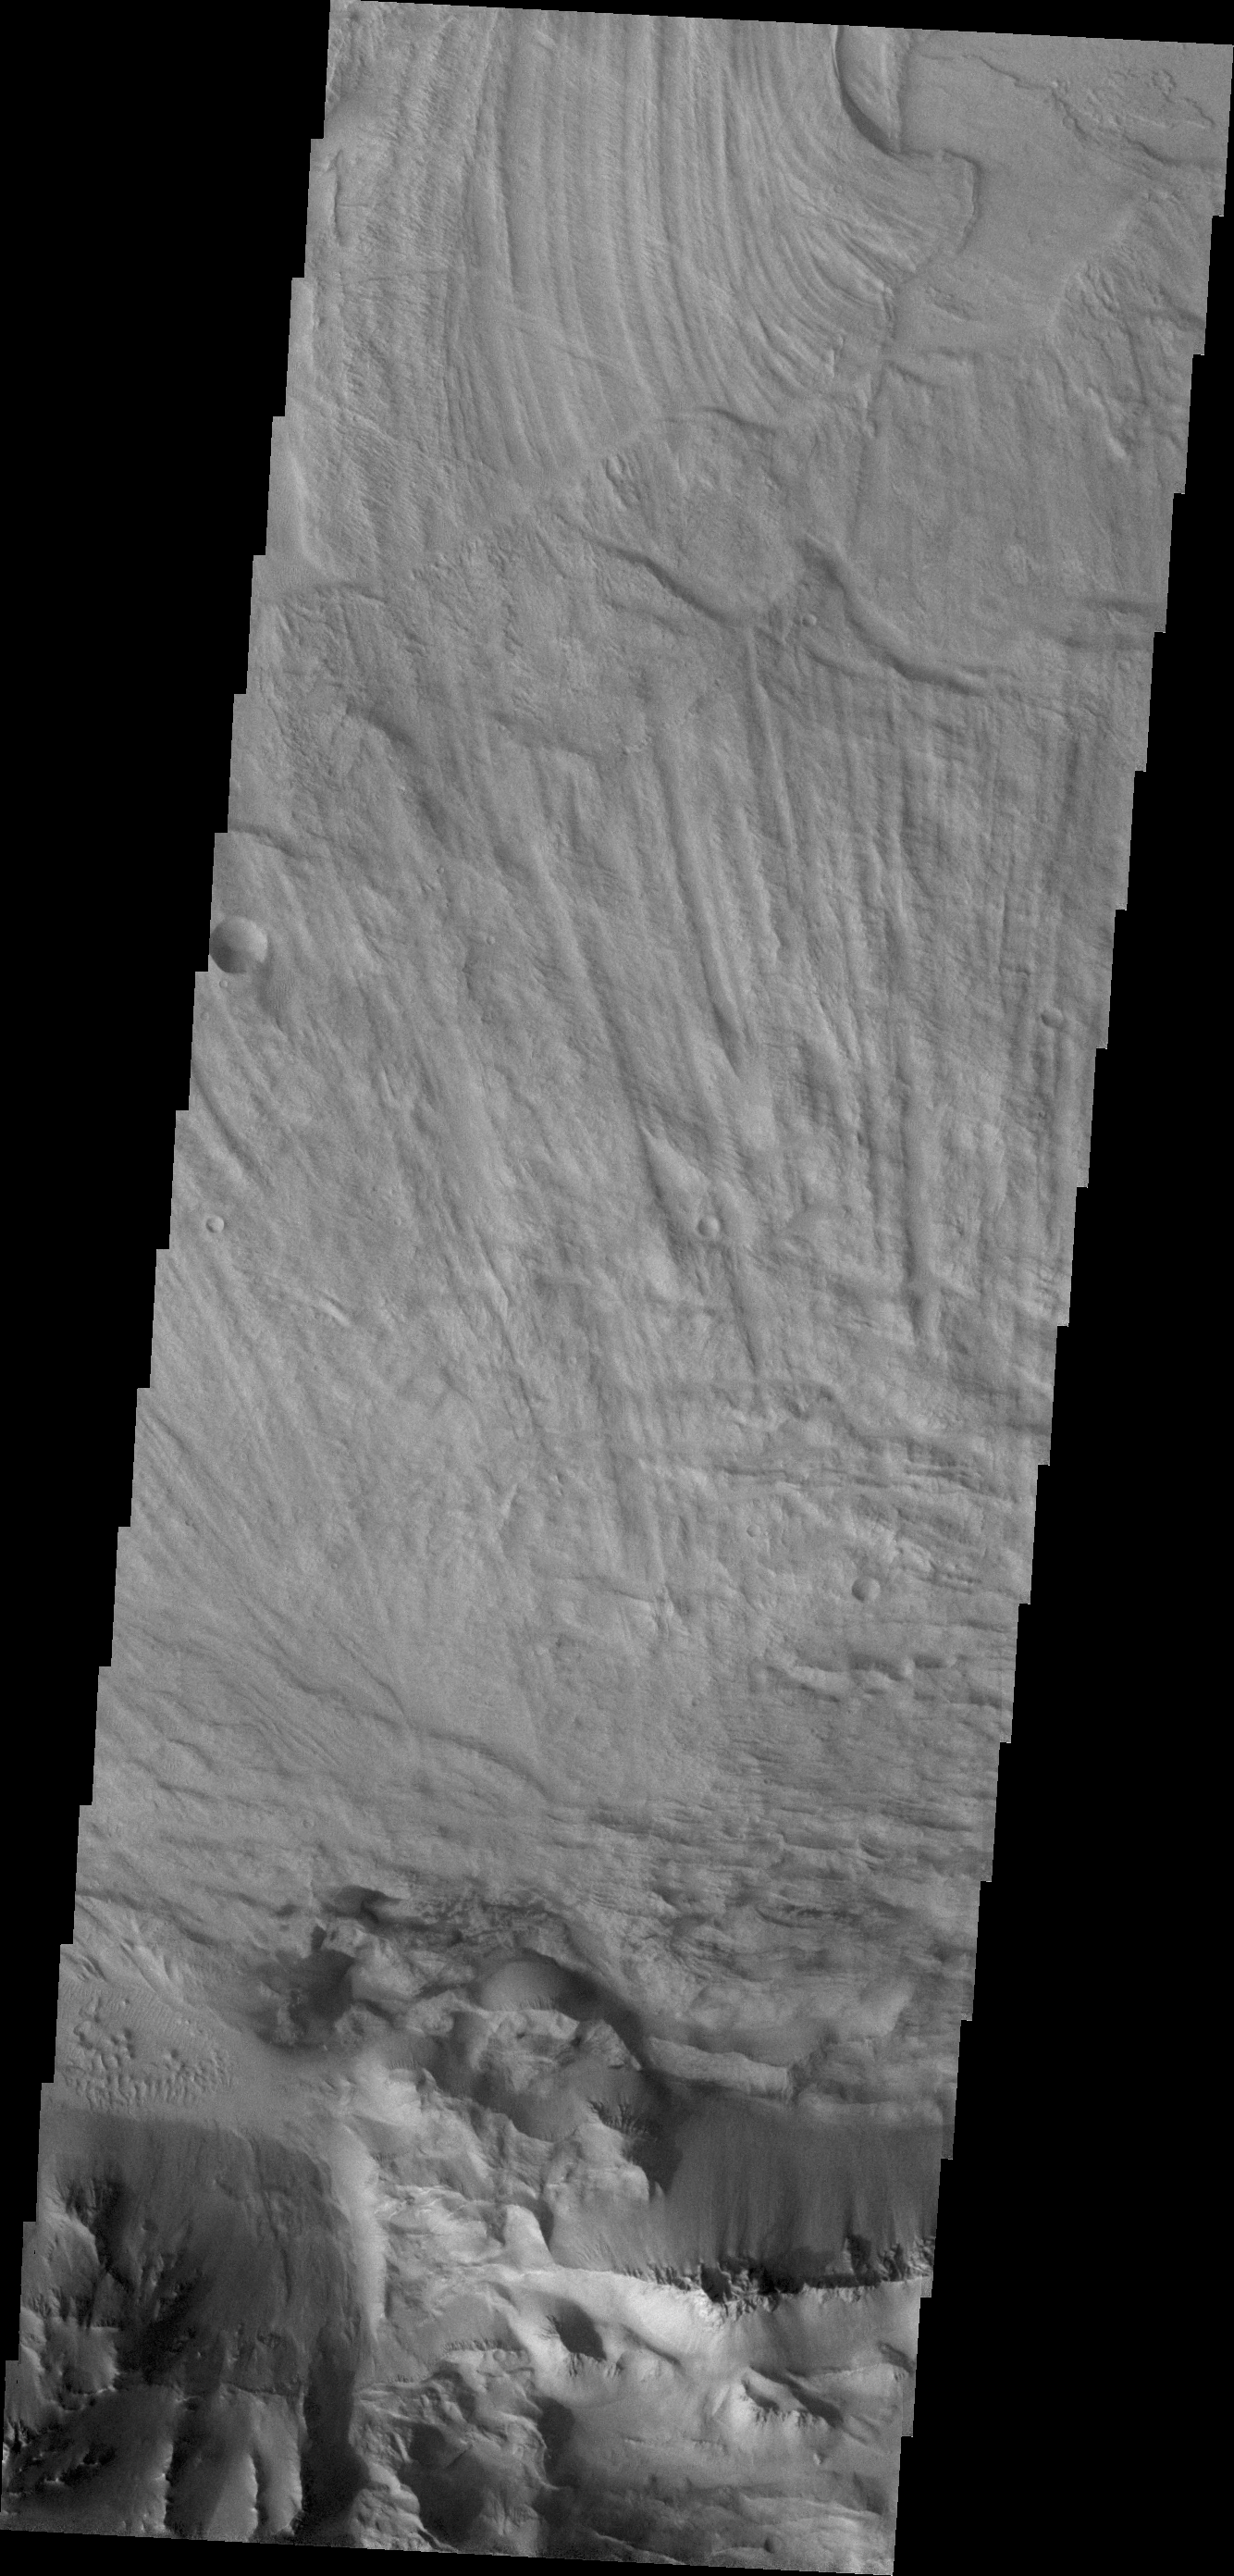

Coprates Labes

The finely ridged material in this VIS image are huge landslide deposits called Coprates Labes. These landslide deposits are located on the floor of Coprates Chasma.

Credit: NASA/JPL/ASU